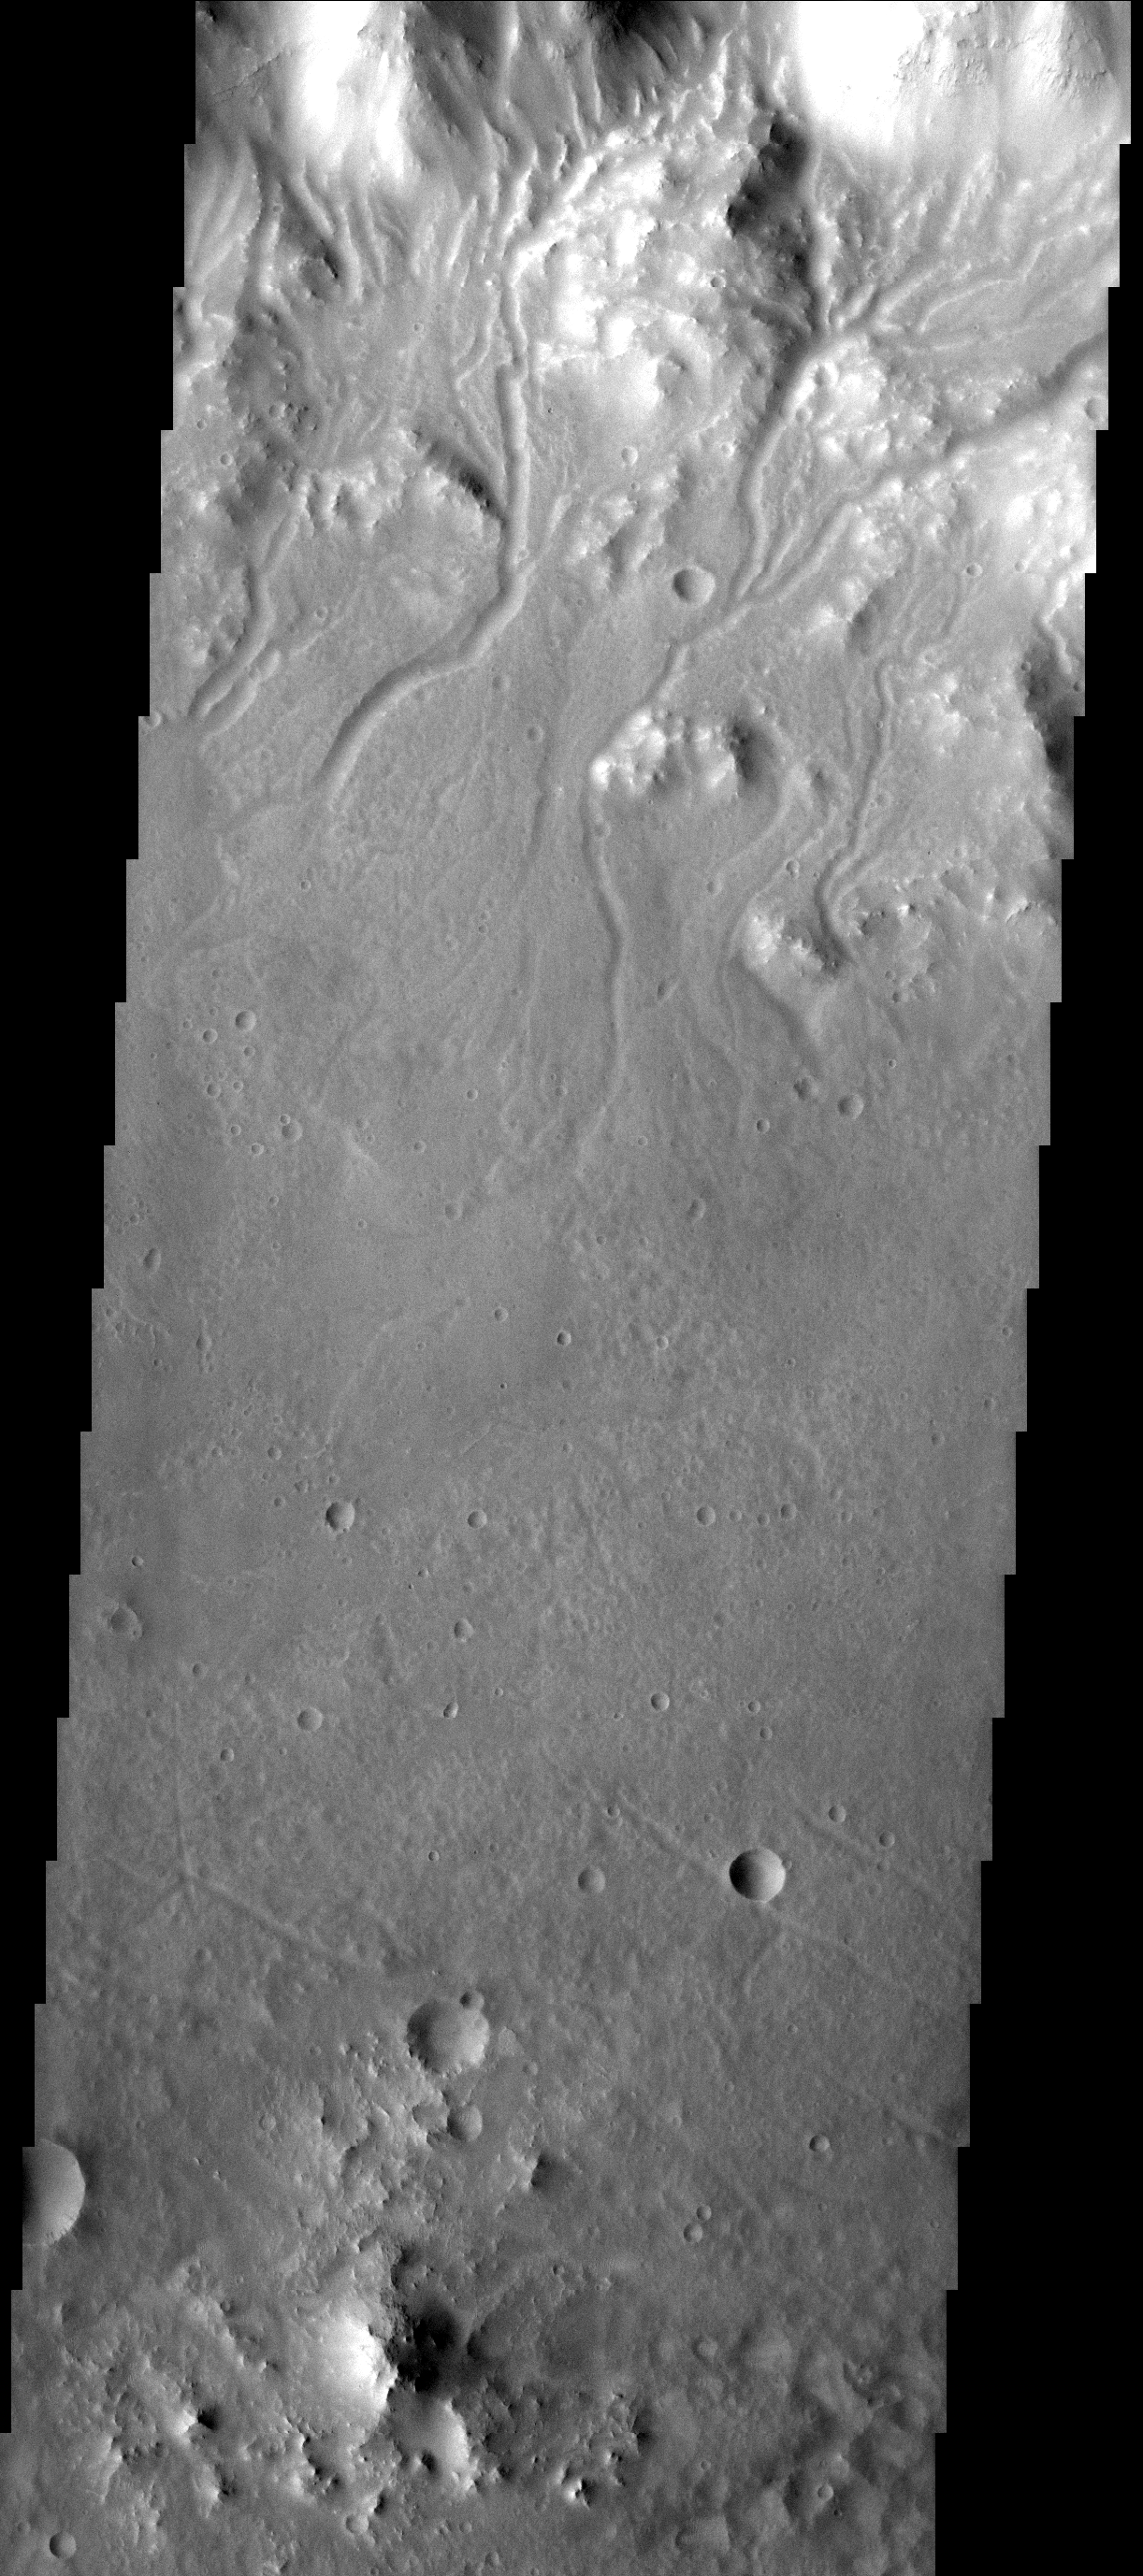

Many Channels

The myriad of small channels in this VIS image are running from the rim of Bakhuysen Crater to the crater floor.

Image information: VIS instrument. Latitude 0.0N, Longitude 0.0E. 0 meter/pixel resolution.

Please see the THEMIS Data Citation Note for details on crediting THEMIS images.

Note: this THEMIS visual image has not been radiometrically nor geometrically calibrated for this preliminary release. An empirical correction has been performed to remove instrumental effects. A linear shift has been applied in the cross-track and down-track direction to approximate spacecraft and planetary motion. Fully calibrated and geometrically projected images will be released through the Planetary Data System in accordance with Project policies at a later time.

NASA’s Jet Propulsion Laboratory manages the 2001 Mars Odyssey mission for NASA’s Office of Space Science, Washington, D.C. The Thermal Emission Imaging System (THEMIS) was developed by Arizona State University, Tempe, in collaboration with Raytheon Santa Barbara Remote Sensing. The THEMIS investigation is led by Dr. Philip Christensen at Arizona State University. Lockheed Martin Astronautics, Denver, is the prime contractor for the Odyssey project, and developed and built the orbiter. Mission operations are conducted jointly from Lockheed Martin and from JPL, a division of the California Institute of Technology in Pasadena.

Credit: NASA/JPL/ASU